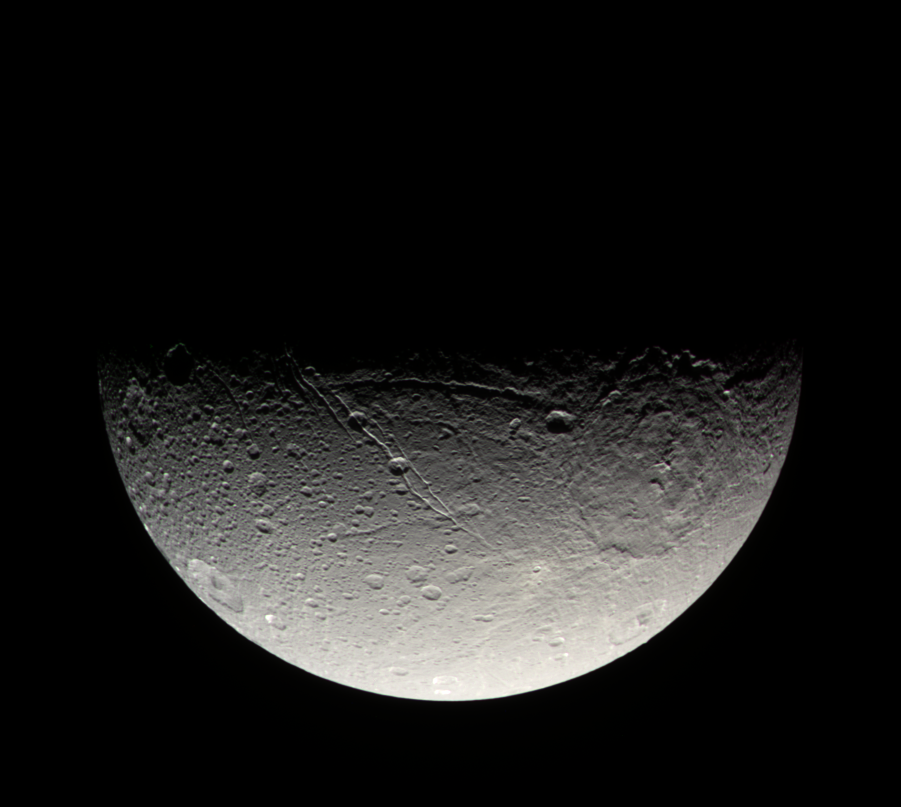

Dione’s Southern Face

The Cassini spacecraft takes in the crater-strewn surface near Dione’s south pole in this natural color view. Long fractures slice across the surface here, as on other parts of the moon. Previous Cassini imaging investigations have shown that the canyons seen here do not appear to have the bright, presumably youthful, walls seen in fractures nearer the equator (see PIA07581).

Dione is 1,126 kilometers (700 miles) across.

Images taken using red, green and blue spectral filters were combined to create this natural color view. The images were taken in visible light with the Cassini spacecraft narrow-angle camera on April 8, 2007 at a distance of approximately 268,000 kilometers (166,000 miles) from Dione and at a Sun-Dione-spacecraft, or phase, angle of 92 degrees. Image scale is 2 kilometers (5,249 feet) per pixel.

The Cassini-Huygens mission is a cooperative project of NASA, the European Space Agency and the Italian Space Agency. The Jet Propulsion Laboratory, a division of the California Institute of Technology in Pasadena, manages the mission for NASA’s Science Mission Directorate, Washington, D.C. The Cassini orbiter and its two onboard cameras were designed, developed and assembled at JPL. The imaging operations center is based at the Space Science Institute in Boulder, Colo.

Credit: NASA/JPL/Space Science Institute